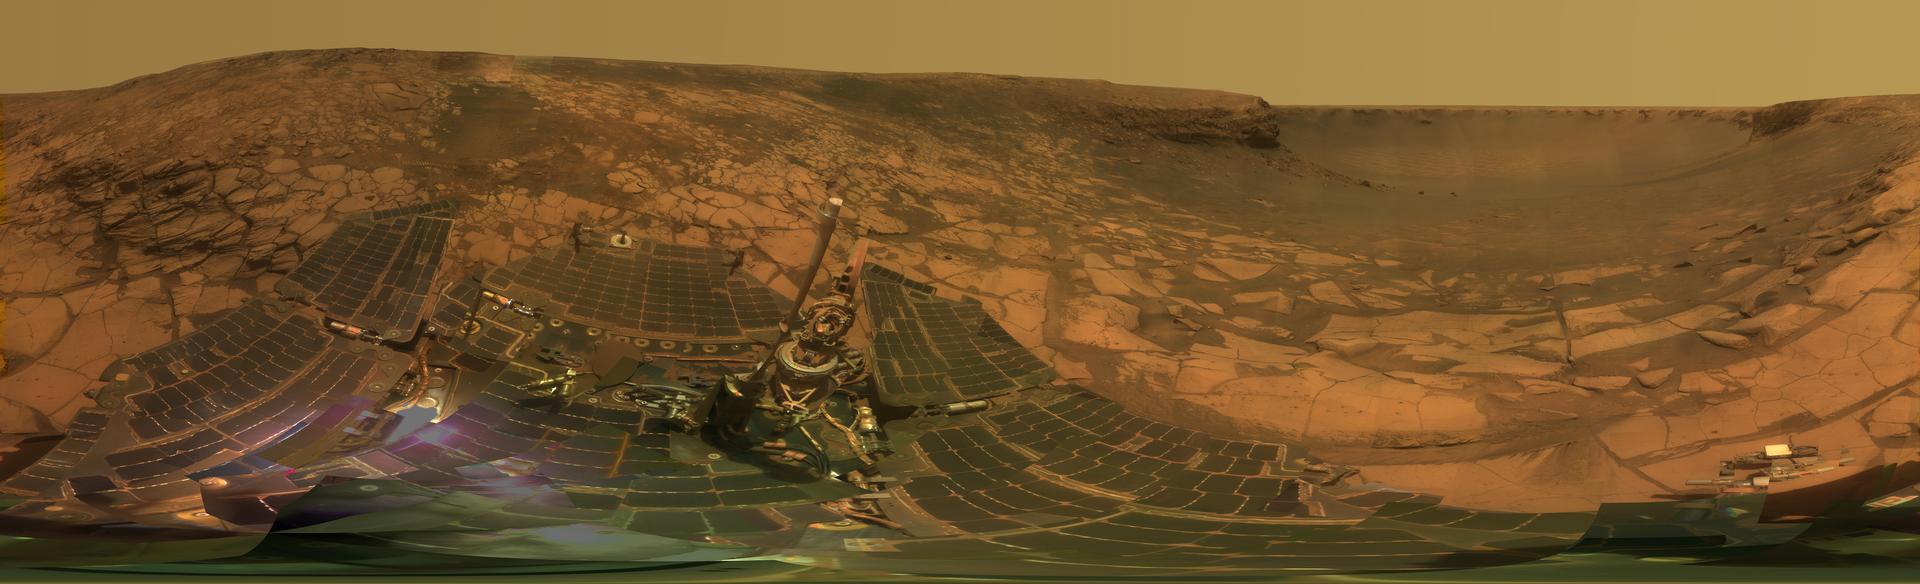

‘Lyell’ Panorama inside Victoria Crater

Photojournal note: This very large image (487.9 MB TIFF and 17.71 MB JPEG) may be too large for some web browsers to handle. Users may right-click on the TIFF or JPEG link in the legend above to download the file to their desktop. The image can then be viewed in an image manipulation application.

During four months prior to the fourth anniversary of its landing on Mars, NASA’s Mars Exploration Rover Opportunity examined rocks inside an alcove called “Duck Bay” in the western portion of Victoria Crater. The main body of the crater appears in the upper right of this stereo panorama, with the far side of the crater lying about 800 meters (half a mile) away. Bracketing that part of the view are two promontories on the crater’s rim at either side of Duck Bay. They are “Cape Verde,” about 6 meters (20 feet) tall, on the left, and “Cabo Frio,” about 15 meters (50 feet) tall, on the right. The rest of the image, other than sky and portions of the rover, is ground within Duck Bay.

Opportunity’s targets of study during the last quarter of 2007 were rock layers within a band exposed around the interior of the crater, about 6 meters (20 feet) from the rim. Bright rocks within the band are visible in the foreground of the panorama. The rover science team assigned informal names to three subdivisions of the band: “Steno,” “Smith,” and “Lyell.”

This view combines many images taken by Opportunity’s panoramic camera (Pancam) from the 1,332nd through 1,379th Martian days, or sols, of the mission (Oct. 23 to Dec. 11, 2007). Images taken through Pancam filters centered on wavelengths of 753 nanometers, 535 nanometers and 432 nanometers were mixed to produce an approximately true-color panorama. Some visible patterns in dark and light tones are the result of combining frames that were affected by dust on the front sapphire window of the rover’s camera.

Opportunity landed on Jan. 25, 2004, Universal Time, (Jan. 24, Pacific Time) inside a much smaller crater about 6 kilometers (4 miles) north of Victoria Crater, to begin a surface mission designed to last 3 months and drive about 600 meters (0.4 mile).

Credit: NASA/JPL-Caltech/Cornell University